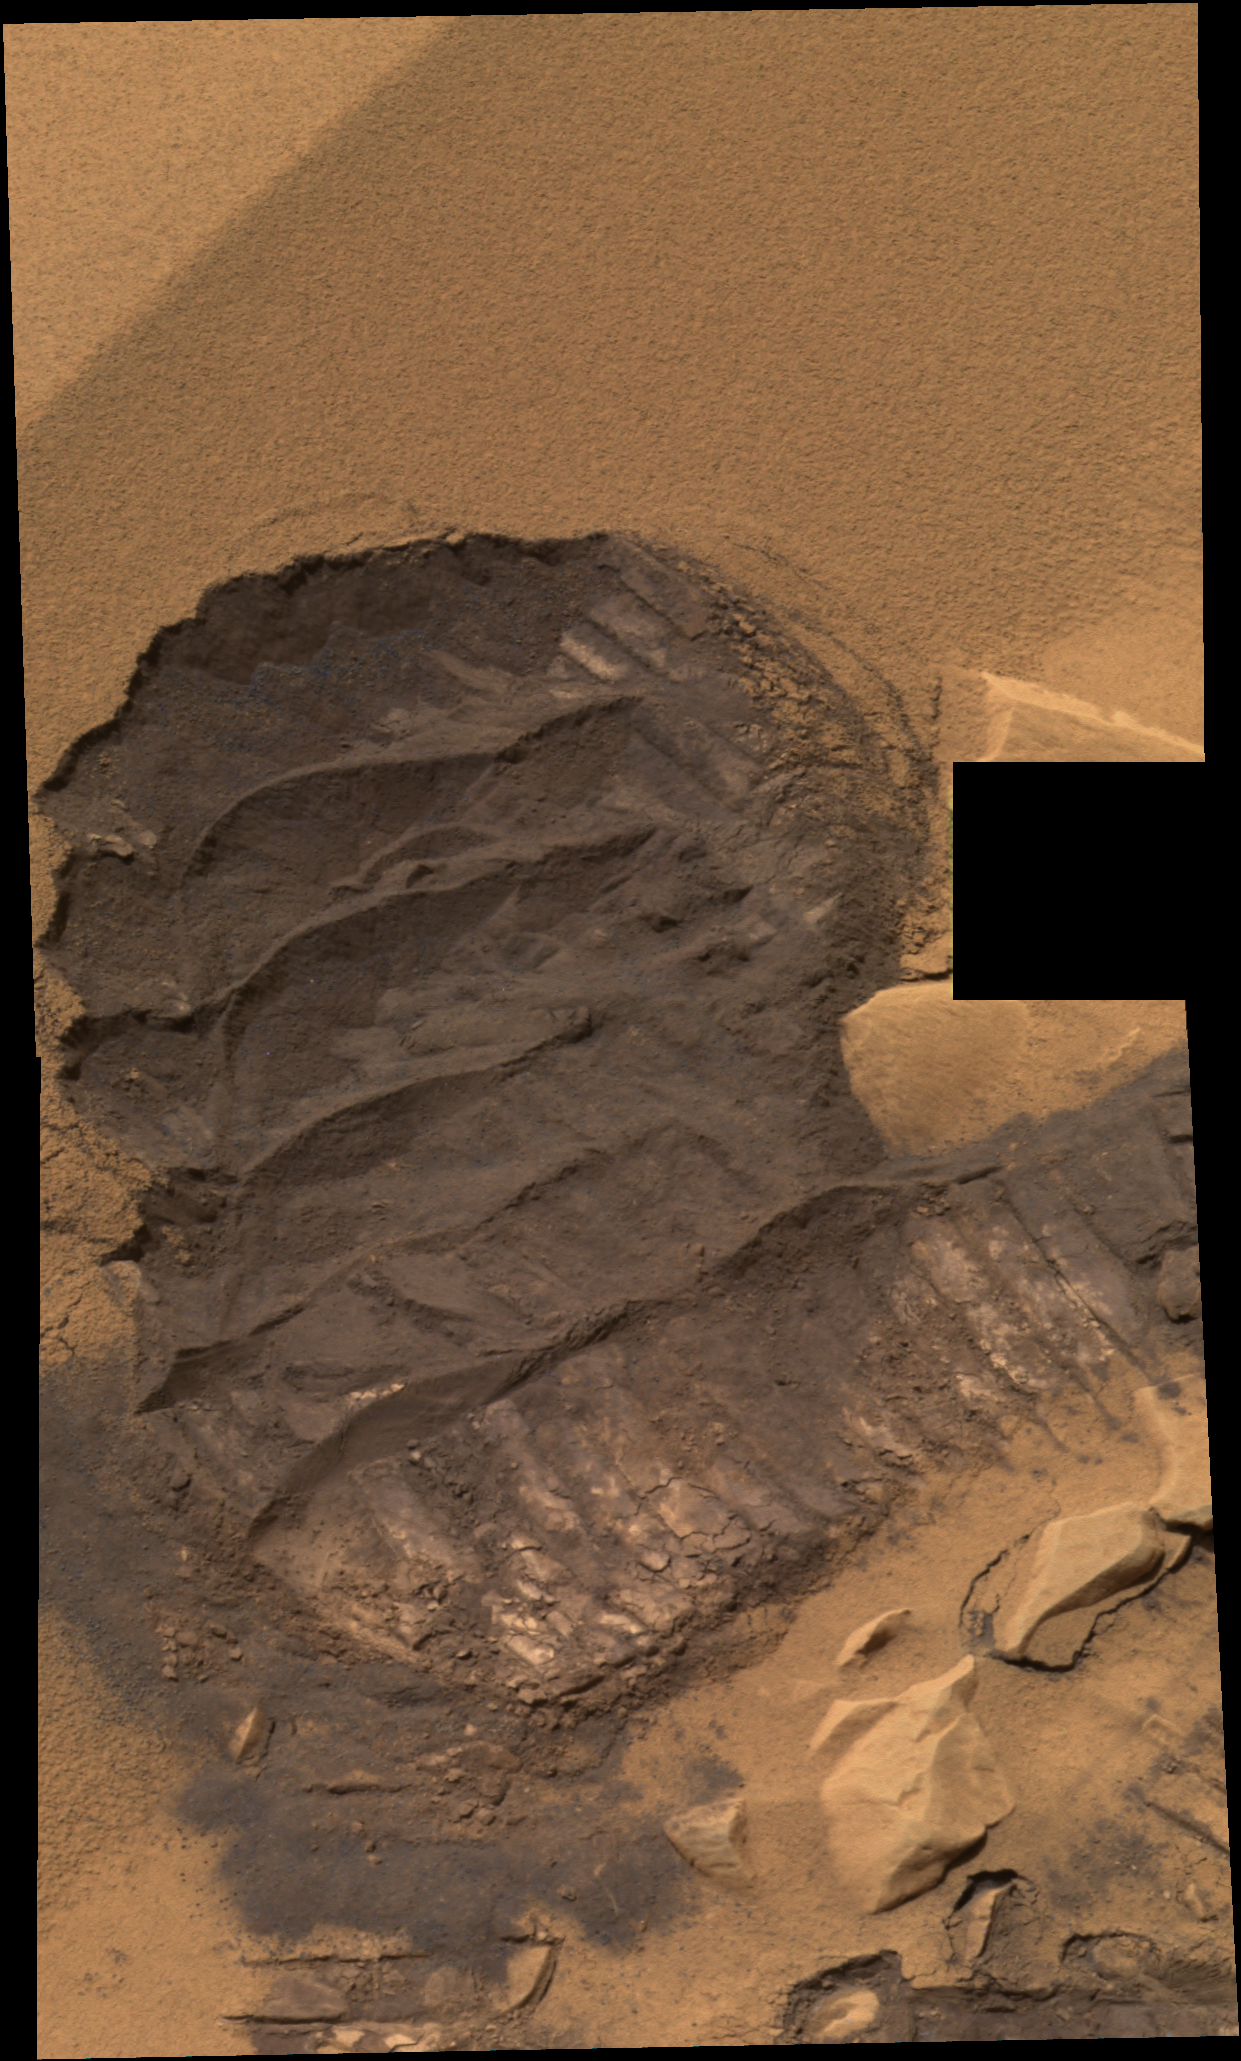

‘Serpent’ Scuff

This mosaic image from the Mars Exploration Rover Spirit panoramic camera shows the trench or “scuff” mark in the Gusev Crater location dubbed “Serpent.” The trench is approximately 30-35 centimeters (12-14 inches) across and 40-45 centimeters (16-18 inches) long from top to bottom. Work using the rover’s instrument deployment device, or”arm,” was completed on the undisturbed surface of the drift as well as within the interior of the trench. This image is in approximate true color, based on a scaling of data from the red, green and blue (750 nanometers, 530 nanometers, and 430 nanometers) filters.

Credit: NASA/JPL/Cornell